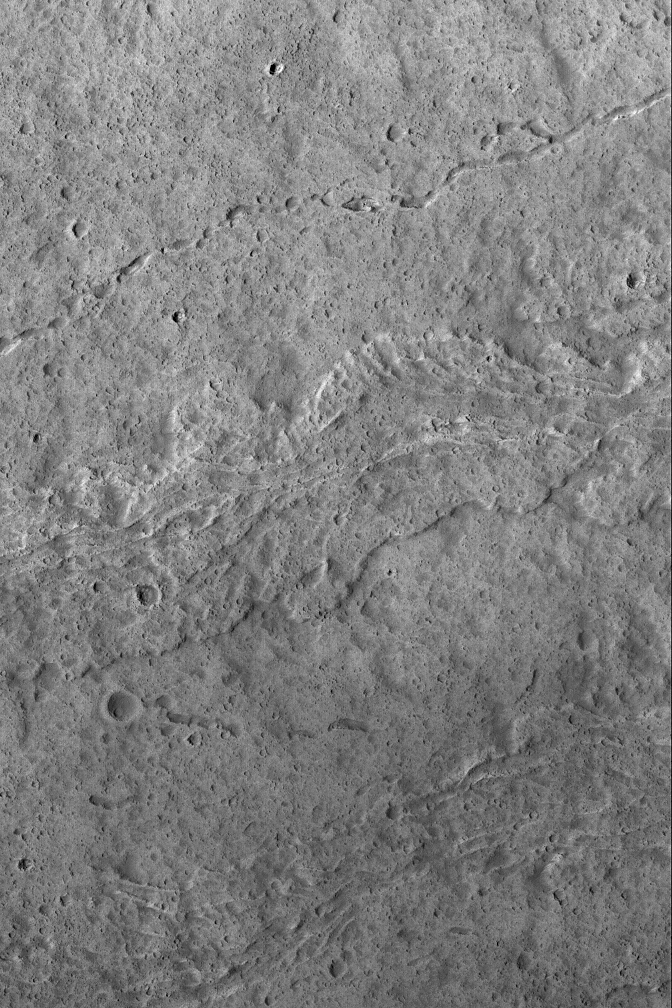

The Flows of Olympus

13 October 2004
This August 2004 Mars Global Surveyor (MGS) Mars Orbiter Camera (MOC) image shows lava flows and a collapsed lava tube on the upper southwest flank of Olympus Mons, one of the largest volcanoes ever known. The collapsed lava tube is the channel-like feature in the upper third of the image. All of the surfaces in this image are very heavily peppered by small meteor impact craters. While fairly young relative to much of the martian surface, the large volcanoes of Mars are still quite old and battered by impacts. This image is located near 17.9°N, 135.4°W, and image covers an area about 3 km (1.9 mi) wide. Sunlight illuminates the scene from the left.

Credit: NASA/JPL/Malin Space Science Systems